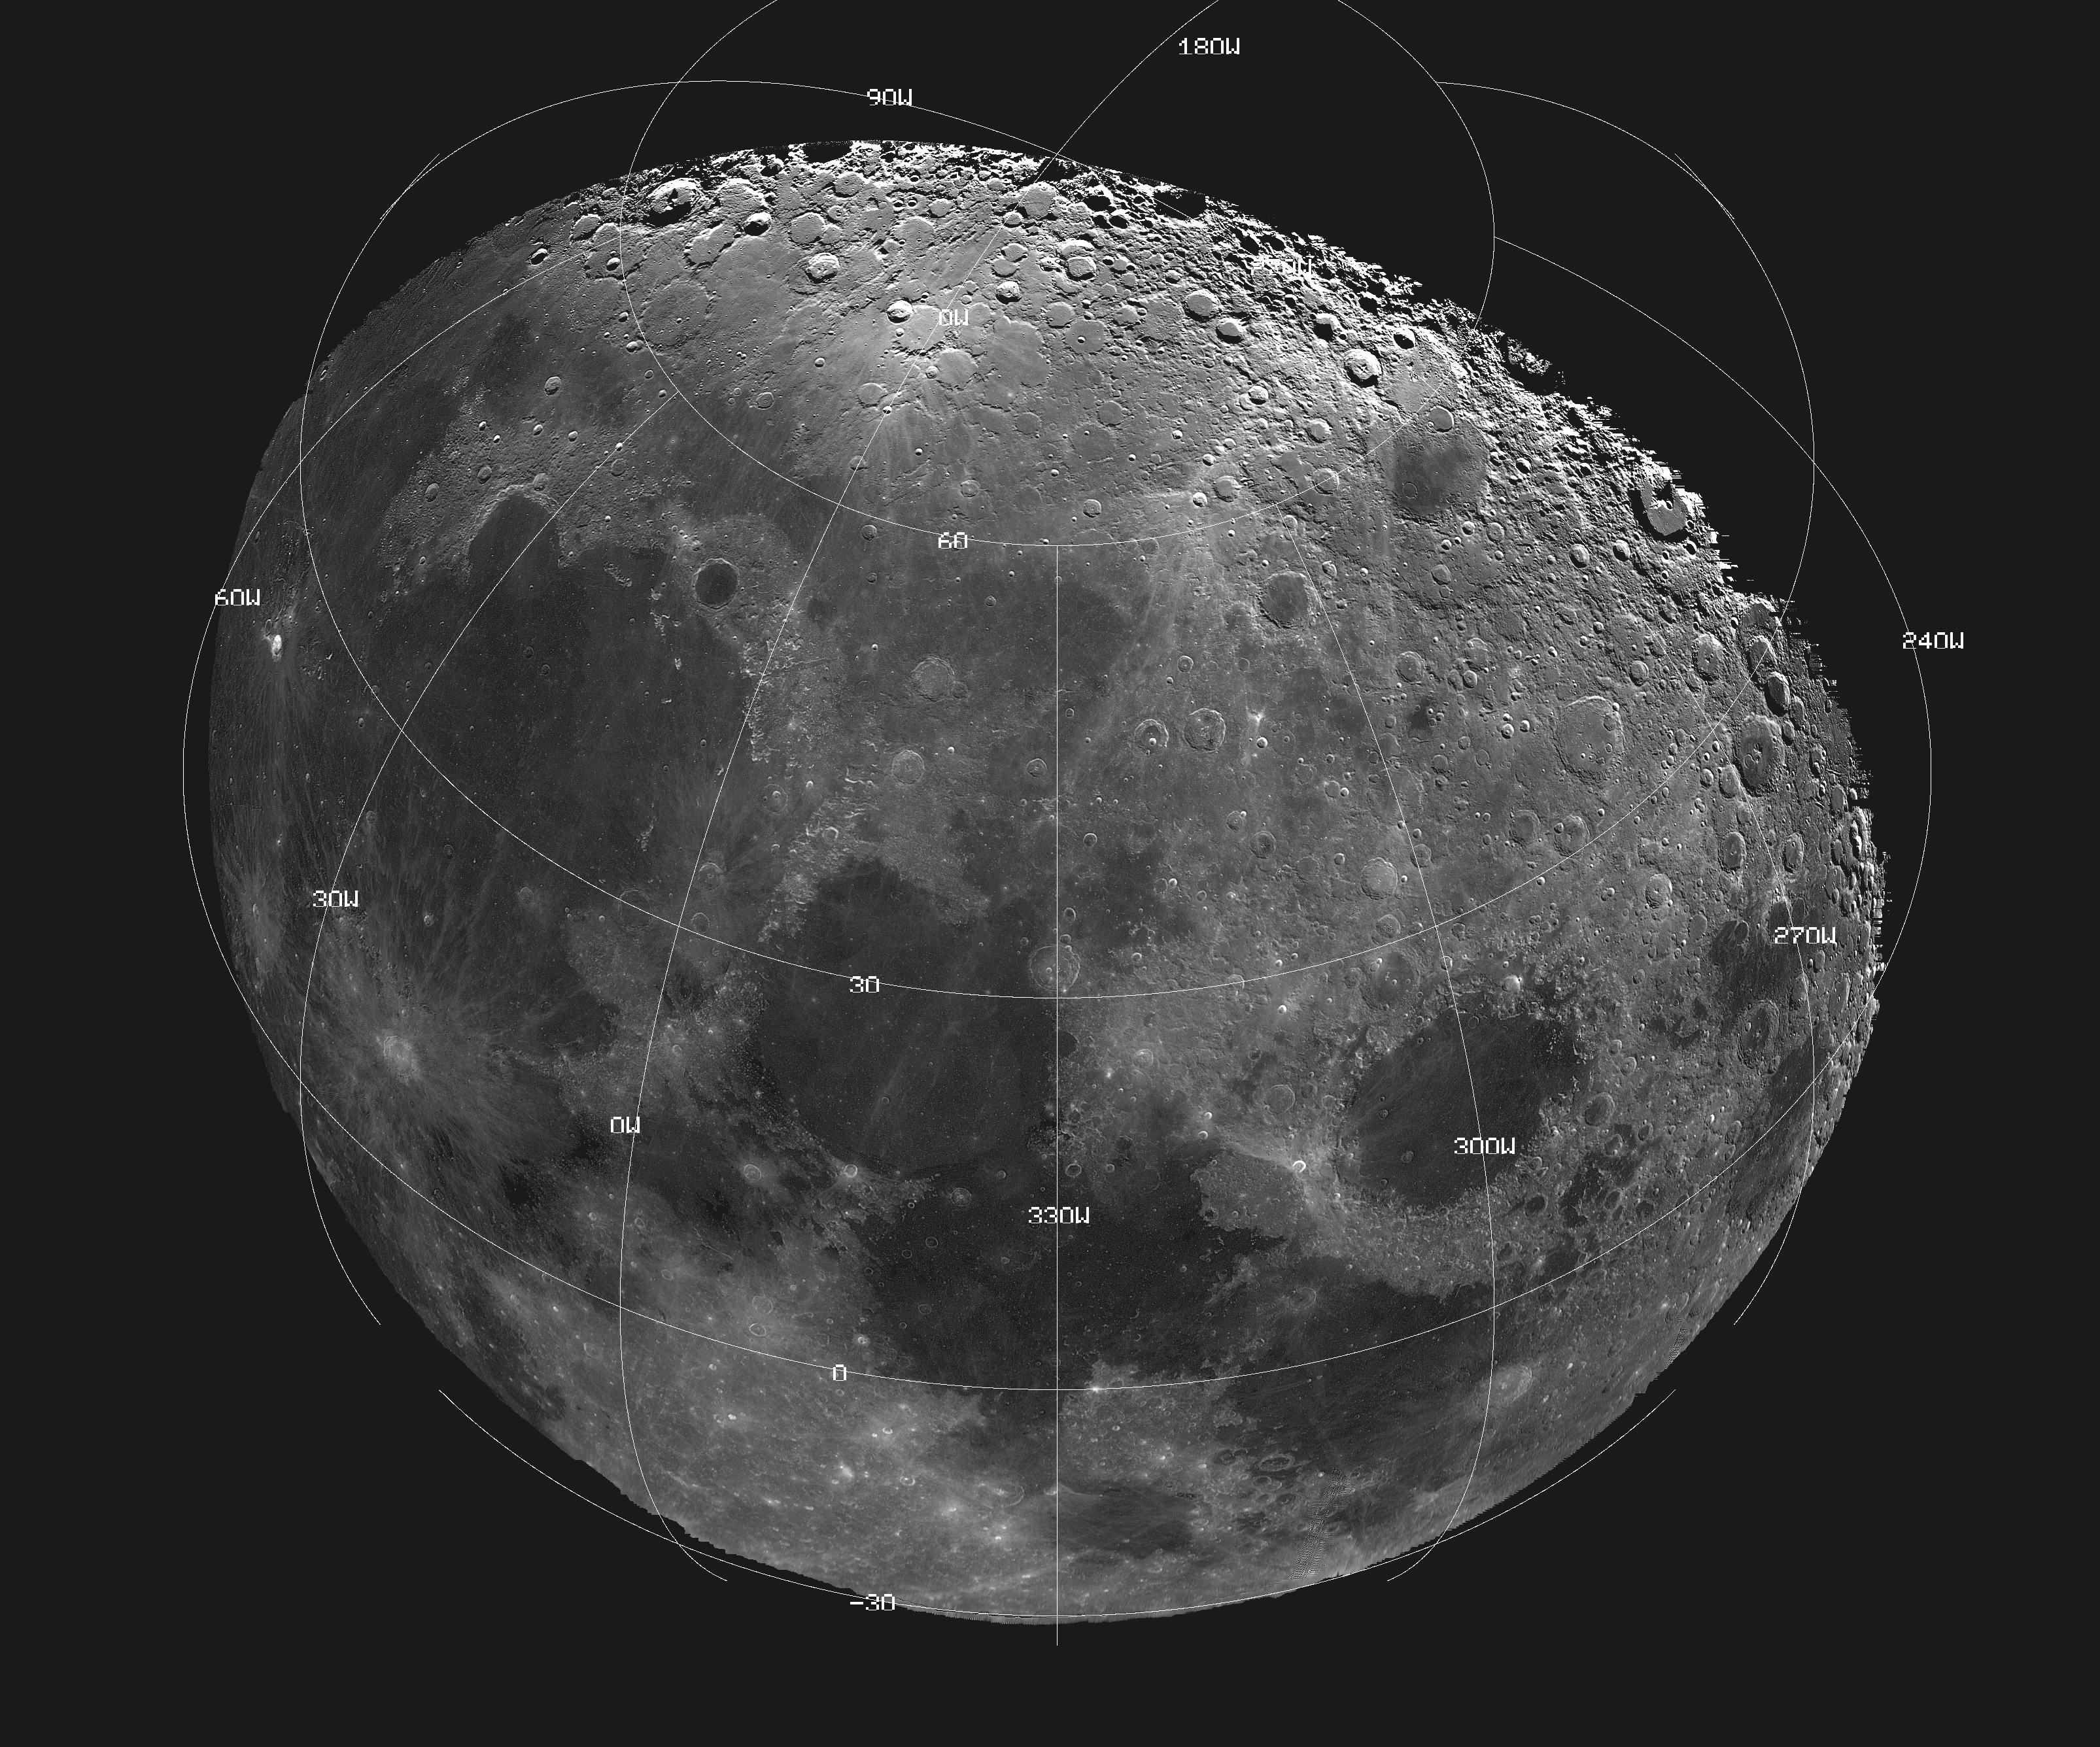

Moon – 18 Image Mosaic

This mosaic picture of the Moon was compiled from 18 images taken with a green filter by Galileo’s imaging system during the spacecraft’s flyby on December 7, 1992, some 11 hours before its Earth flyby at 1509 UTC (7:09 a.m. Pacific Standard Time) December 8. The north polar region is near the top part of the mosaic, which also shows Mare Imbrium, the dark area on the left; Mare Serenitatis at center; and Mare Crisium, the circular dark area to the right. Bright crater rim and ray deposits are from Copernicus, an impact crater 96 kilometers (60 miles) in diameter. Computer processing has exaggerated the brightness of poorly illuminated features near the day/night terminator in the polar regions, giving a false impression of high reflectivity there. The digital image processing was done by DLR the German aerospace research establishment near Munich, an international collaborator in the Galileo mission. The Galileo project, whose primary mission is the exploration of the Jupiter system in 1995-97, is managed for NASA’s Office of Space Science and Applications by the Jet Propulsion Laboratory.

Credit: NASA/JPL